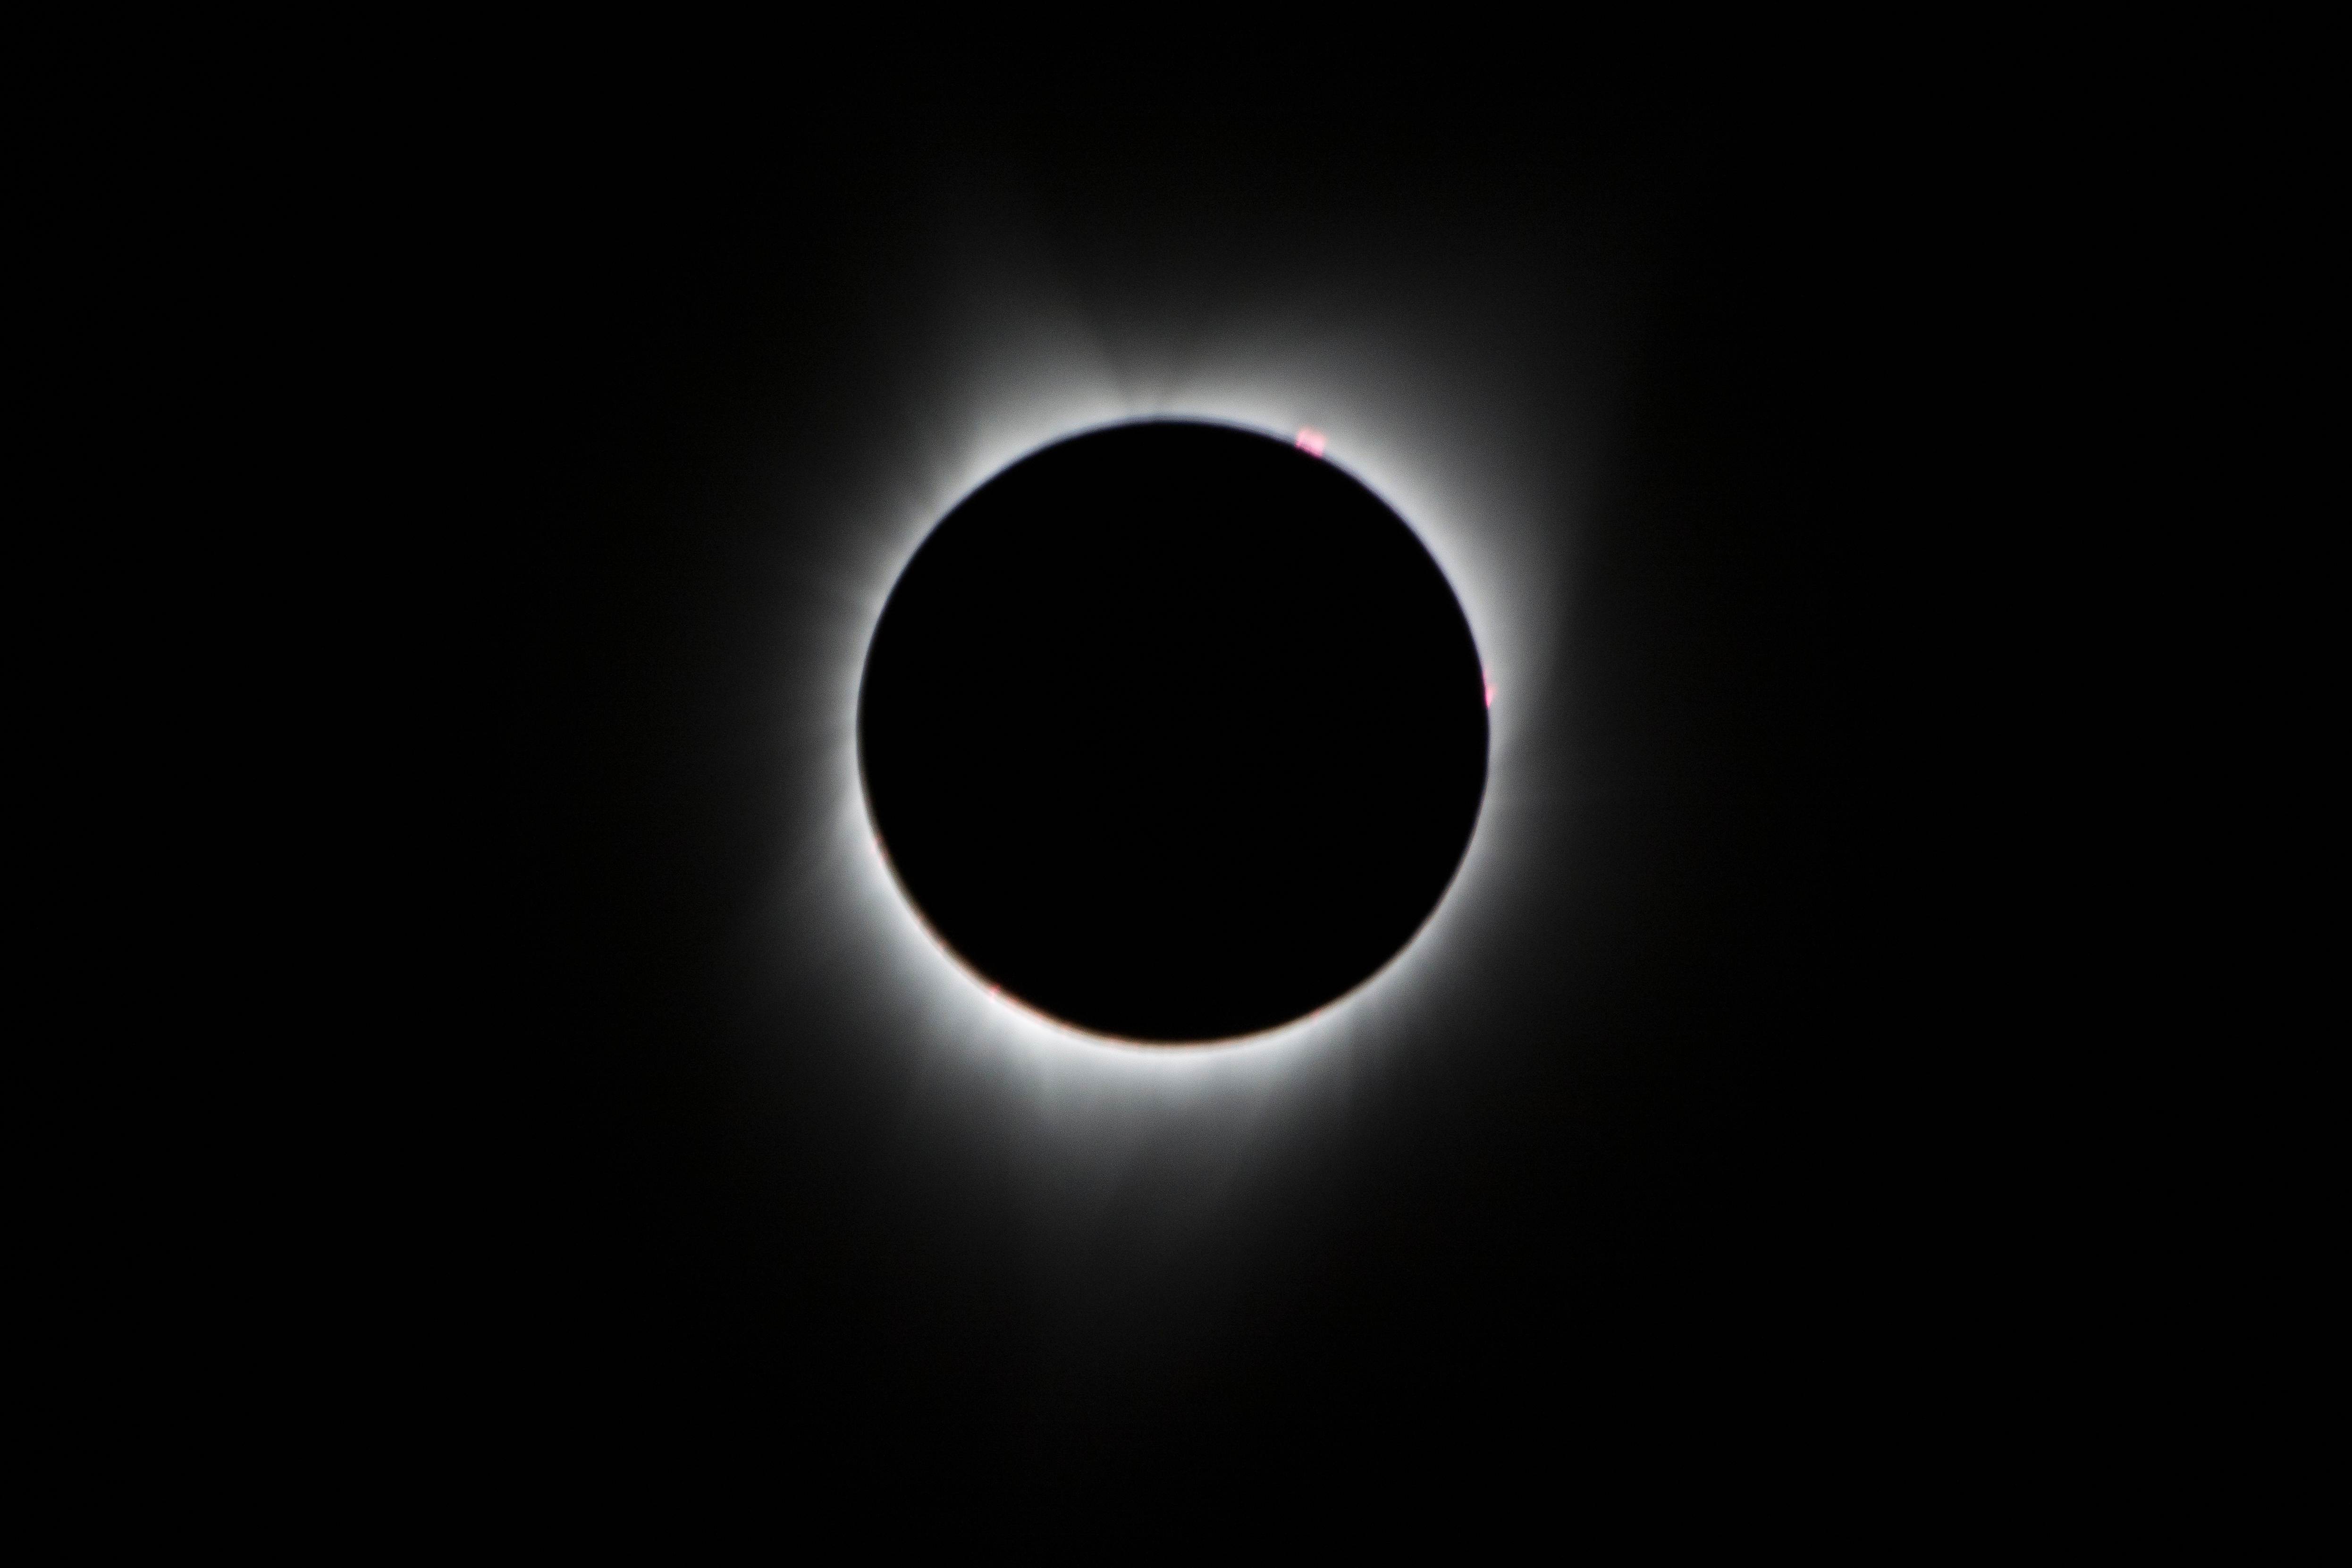

2017 Total Solar Eclipse

During the total solar eclipse, the Sun’s corona, only visible during the total eclipse, is shown as a crown of white flares from the surface. The red spots called Bailey's beads occurs where the moon grazes by the Sun and the rugged lunar limb topography allows beads of sunlight to shine through in some areas as photographed from NASA Armstrong’s Gulfstream III.

Credit: NASA/Carla Thomas